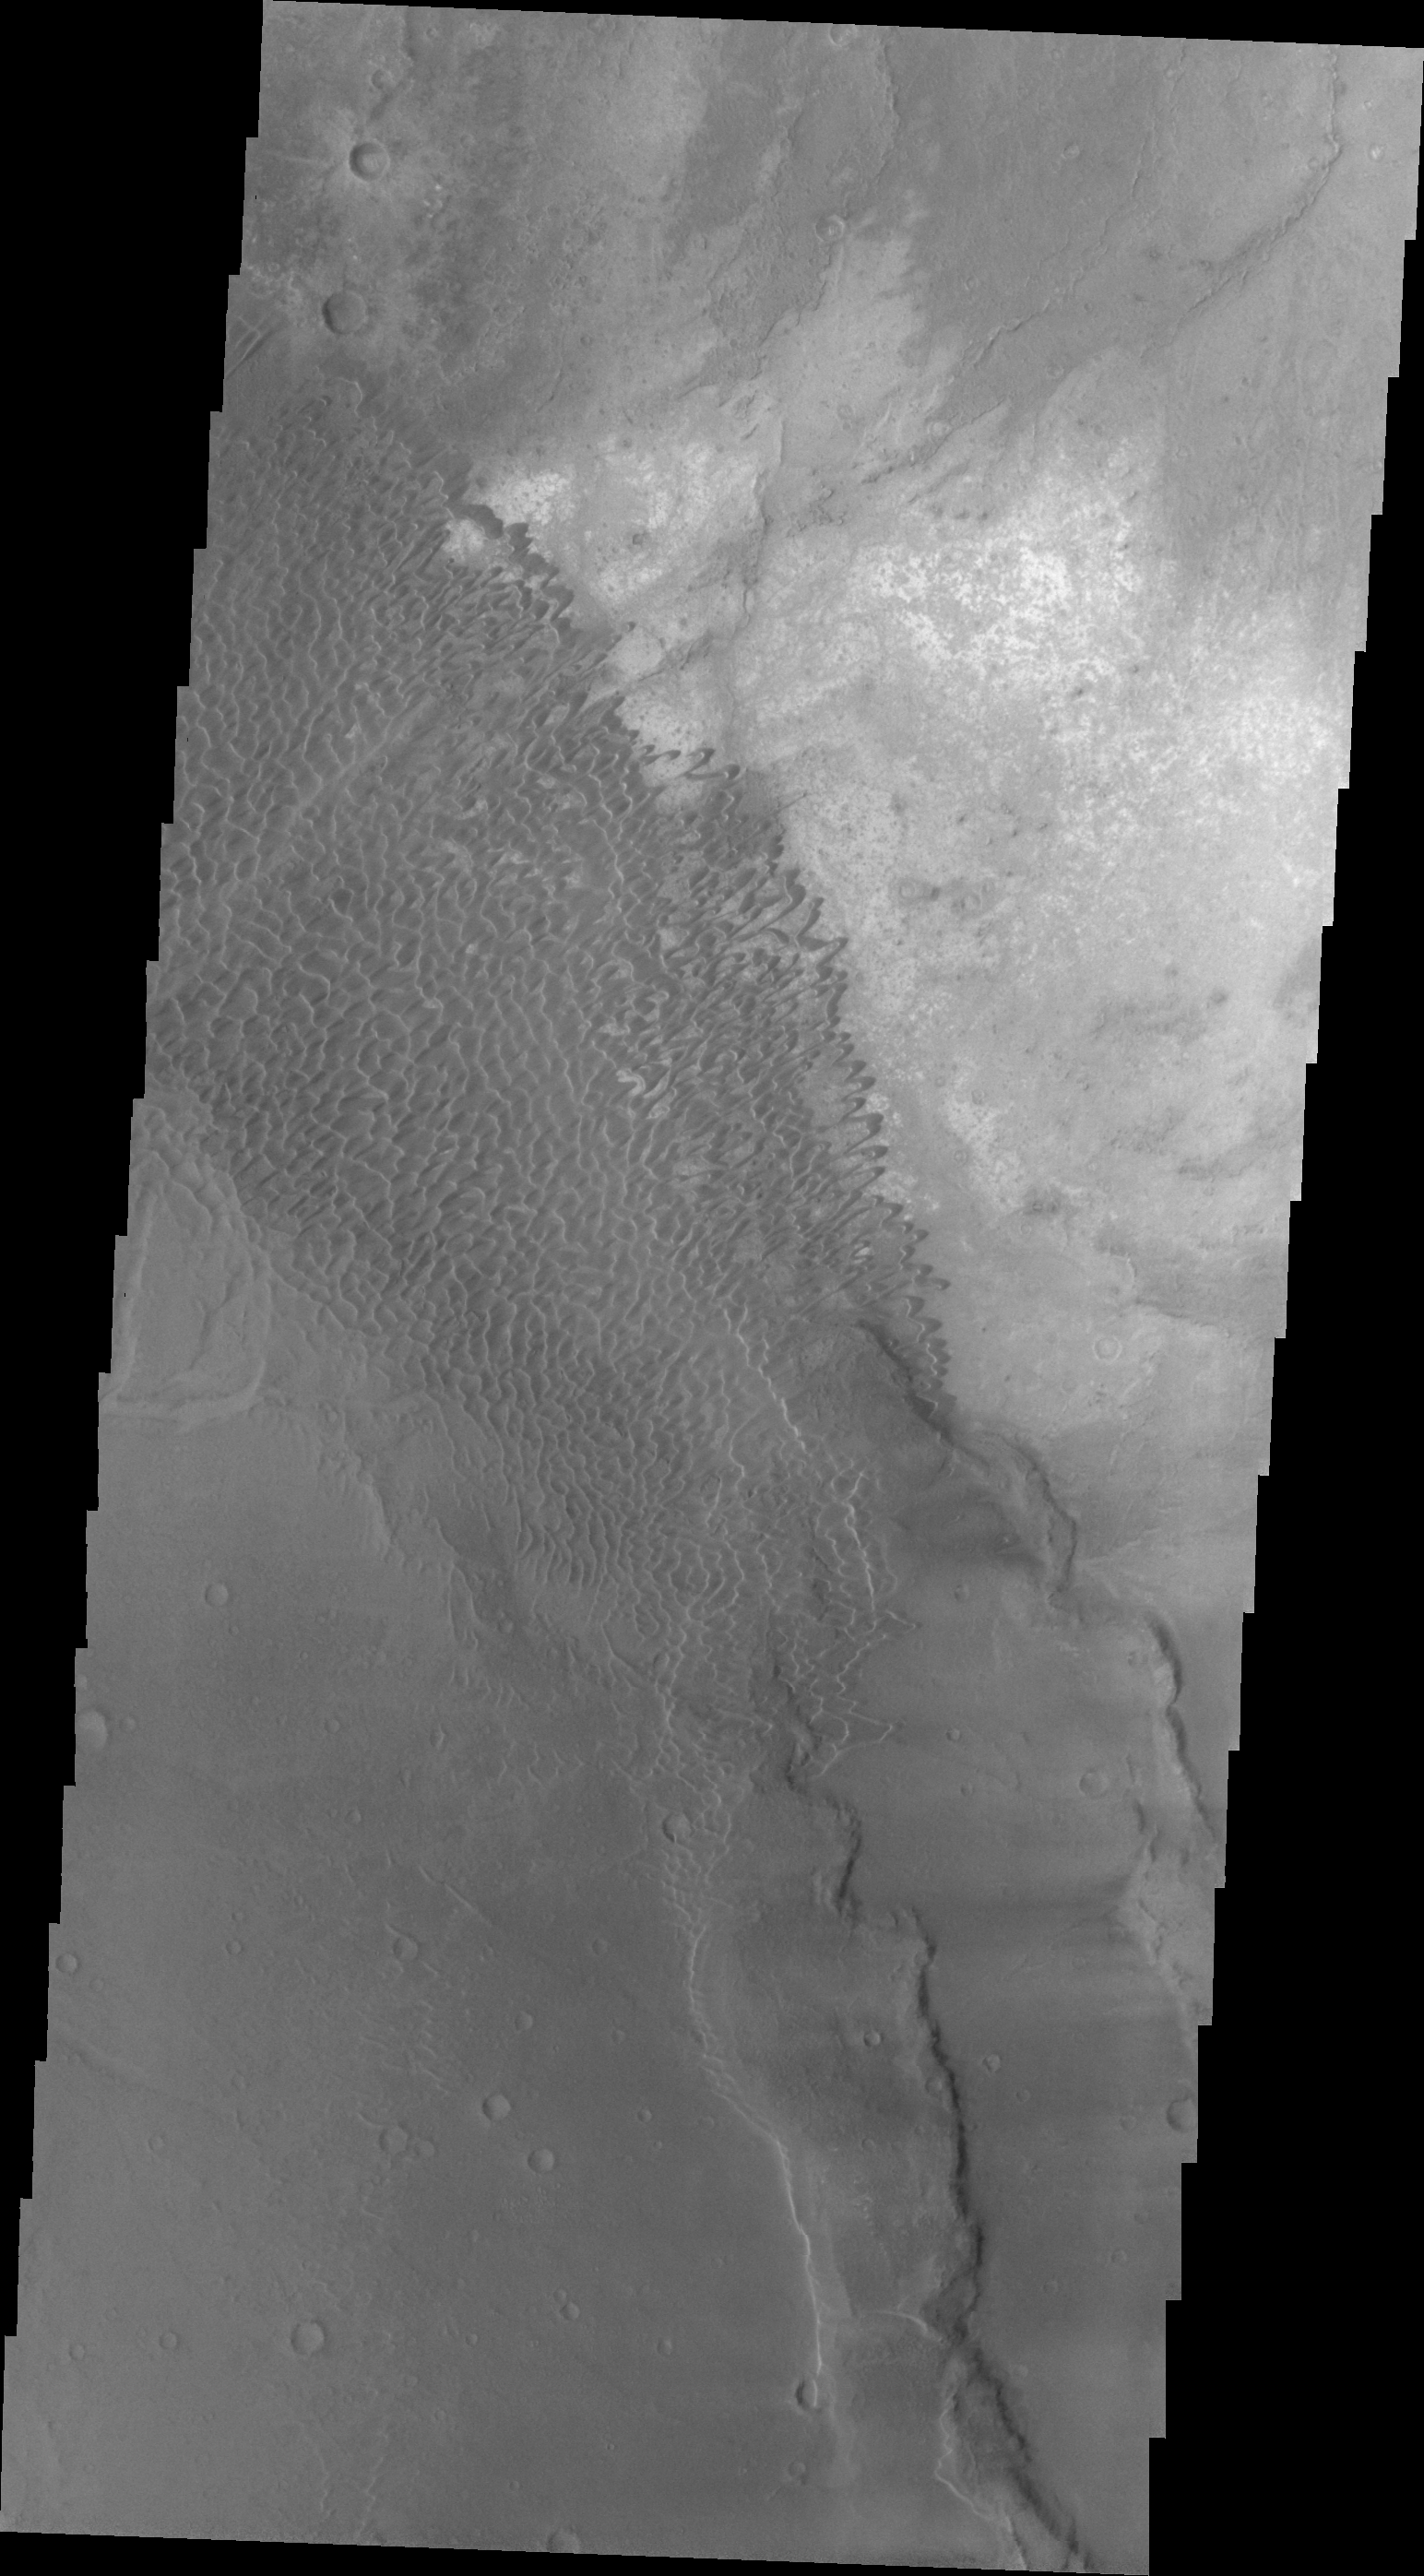

Nili Patera Dunes

This VIS image shows the dune field in Nili Patera.

Image information: VIS instrument. Latitude 8.6N, Longitude 67.3E. 23 meter/pixel resolution.

Please see the THEMIS Data Citation Note for details on crediting THEMIS images.

Note: this THEMIS visual image has not been radiometrically nor geometrically calibrated for this preliminary release. An empirical correction has been performed to remove instrumental effects. A linear shift has been applied in the cross-track and down-track direction to approximate spacecraft and planetary motion. Fully calibrated and geometrically projected images will be released through the Planetary Data System in accordance with Project policies at a later time.

NASA’s Jet Propulsion Laboratory manages the 2001 Mars Odyssey mission for NASA’s Office of Space Science, Washington, D.C. The Thermal Emission Imaging System (THEMIS) was developed by Arizona State University, Tempe, in collaboration with Raytheon Santa Barbara Remote Sensing. The THEMIS investigation is led by Dr. Philip Christensen at Arizona State University. Lockheed Martin Astronautics, Denver, is the prime contractor for the Odyssey project, and developed and built the orbiter. Mission operations are conducted jointly from Lockheed Martin and from JPL, a division of the California Institute of Technology in Pasadena.

Credit: NASA/JPL/ASU